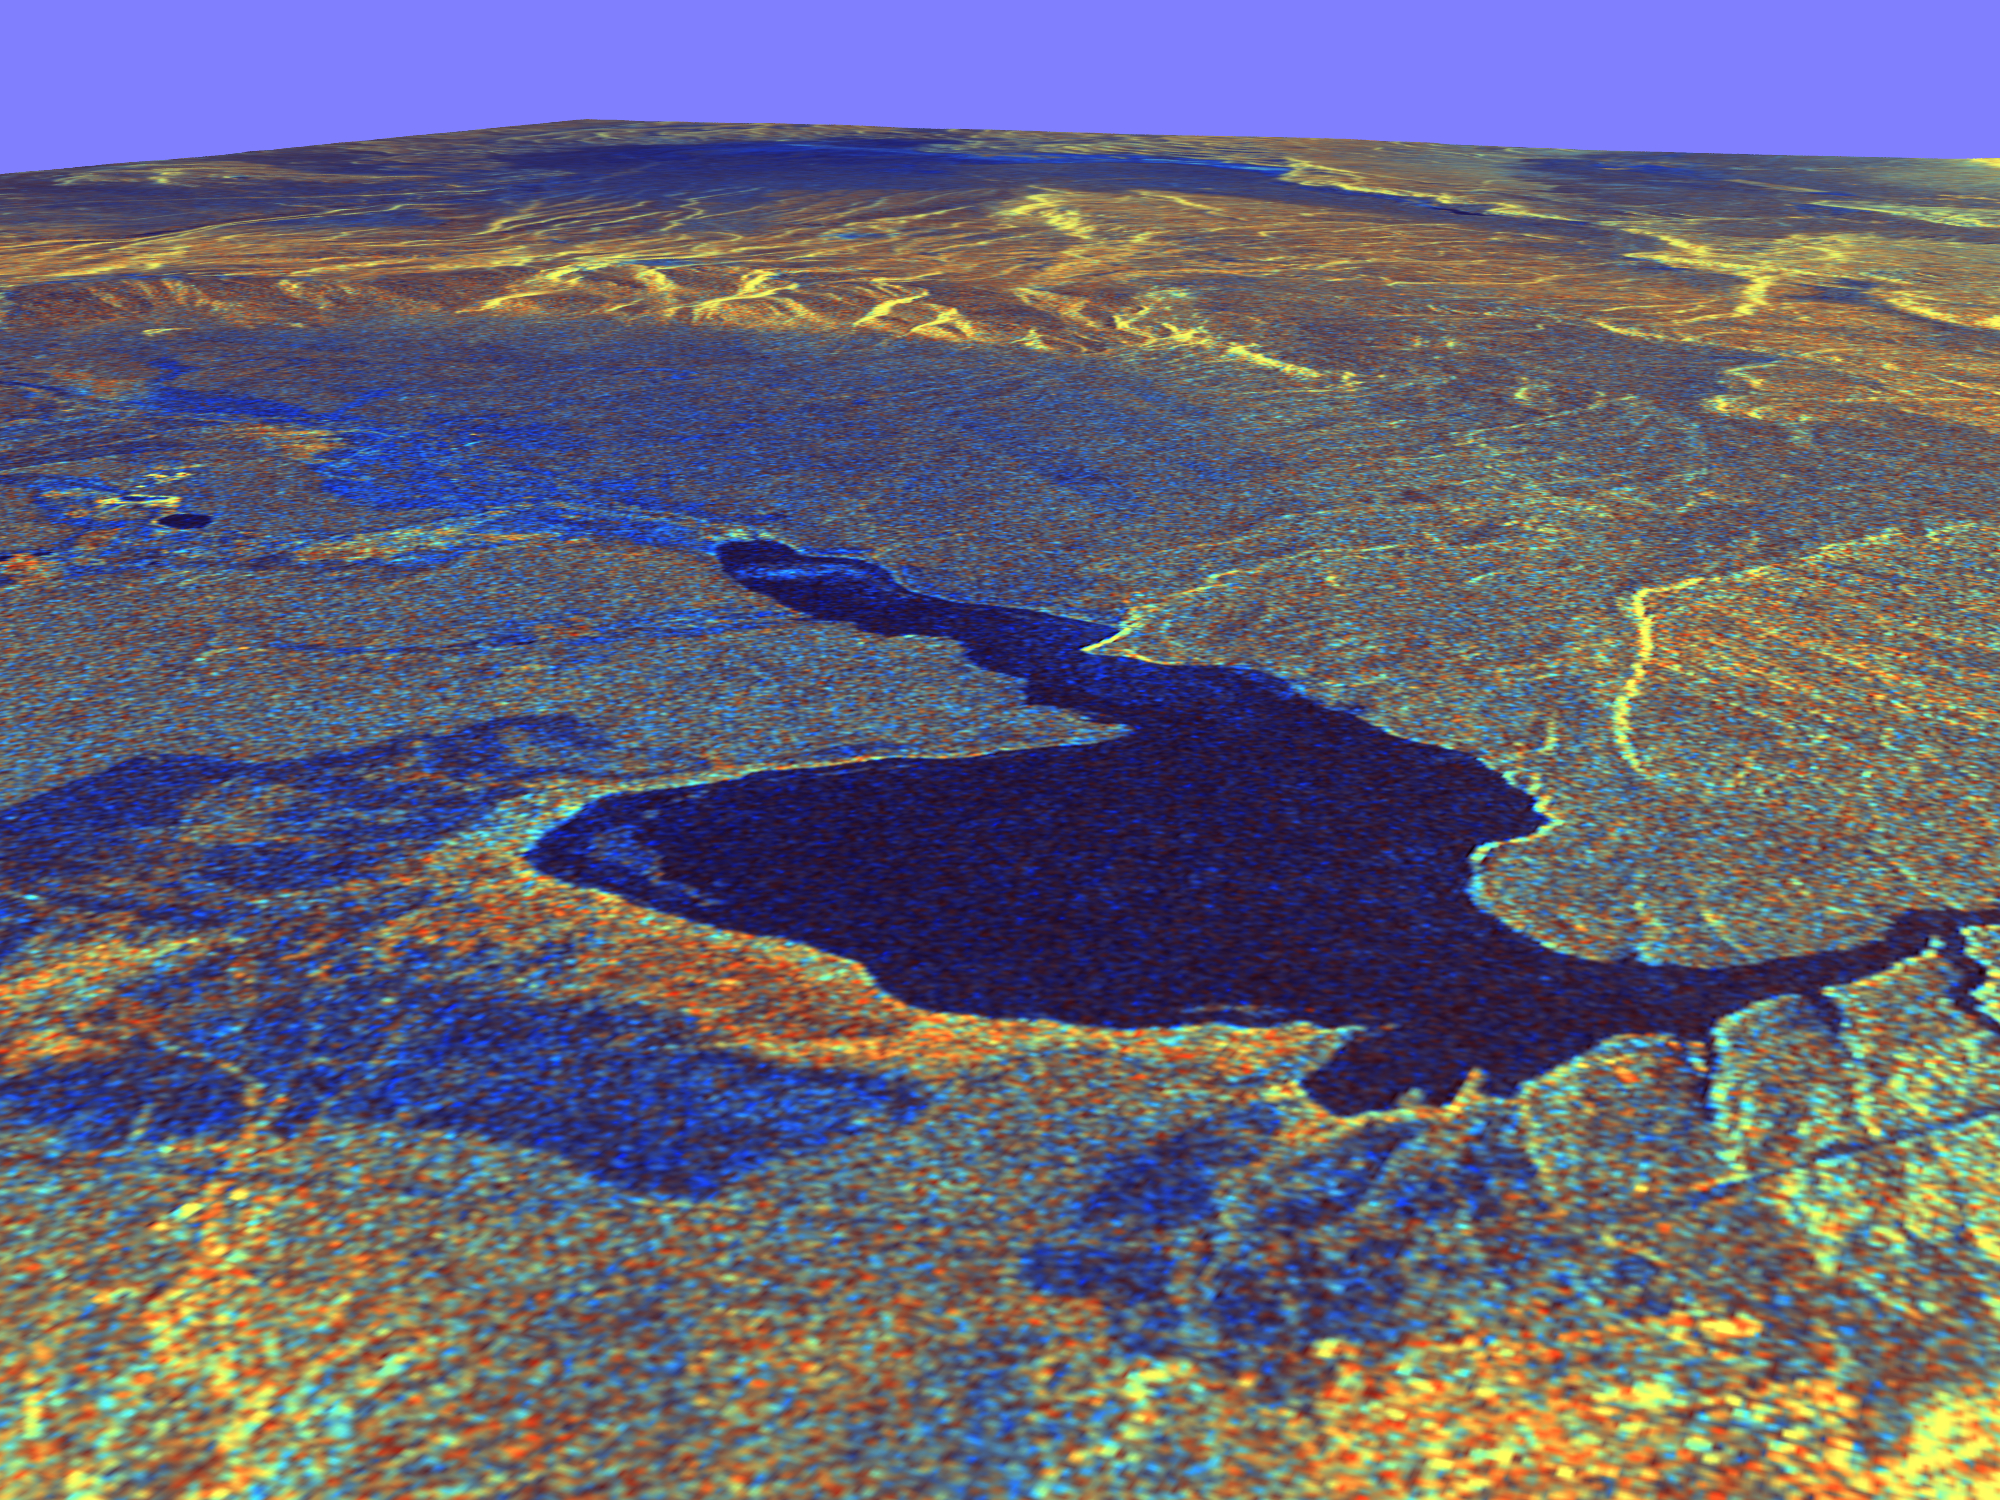

Space Radar Image of Long Valley, California in 3-D

This three-dimensional perspective view of Long Valley, California was created from data taken by the Spaceborne Imaging Radar-C/X-band Synthetic Aperture Radar on board the space shuttle Endeavour. This image was constructed by overlaying a color composite SIR-C radar image on a digital elevation map. The digital elevation map was produced using radar interferometry, a process by which radar data are acquired on different passes of the space shuttle. The two data passes are compared to obtain elevation information. The interferometry data were acquired on April 13,1994 and on October 3, 1994, during the first and second flights of the SIR-C/X-SAR instrument. The color composite radar image was taken in October and was produced by assigning red to the C-band (horizontally transmitted and vertically received) polarization; green to the C-band (vertically transmitted and received) polarization; and blue to the ratio of the two data sets. Blue areas in the image are smooth and yellow areas are rock outcrops with varying amounts of snow and vegetation. The view is looking north along the northeastern edge of the Long Valley caldera, a volcanic collapse feature created 750,000 years ago and the site of continued subsurface activity. Crowley Lake is the large dark feature in the foreground.

Spaceborne Imaging Radar-C and X-band Synthetic Aperture Radar (SIR-C/X-SAR) is part of NASA’s Mission to Planet Earth. The radars illuminate Earth with microwaves, allowing detailed observations at any time, regardless of weather or sunlight conditions. SIR-C/X-SAR uses three microwave wavelengths: L-band (24 cm), C-band (6 cm) and X-band (3 cm). The multi-frequency data will be used by the international scientific community to better understand the global environment and how it is changing. The SIR-C/X-SAR data, complemented by aircraft and ground studies, will give scientists clearer insights into those environmental changes which are caused by nature and those changes which are induced by human activity.

SIR-C was developed by NASA’s Jet Propulsion Laboratory. X-SAR was developed by the Dornier and Alenia Spazio companies for the German space agency, Deutsche Agentur fuer Raumfahrtangelegenheiten (DARA), and the Italian space agency, Agenzia Spaziale Italiana (ASI), with the Deutsche Forschungsanstalt fuer Luft und Raumfahrt e.v. (DLR), the major partner in science, operations and data processing of X-SAR.

Credit: NASA/JPL